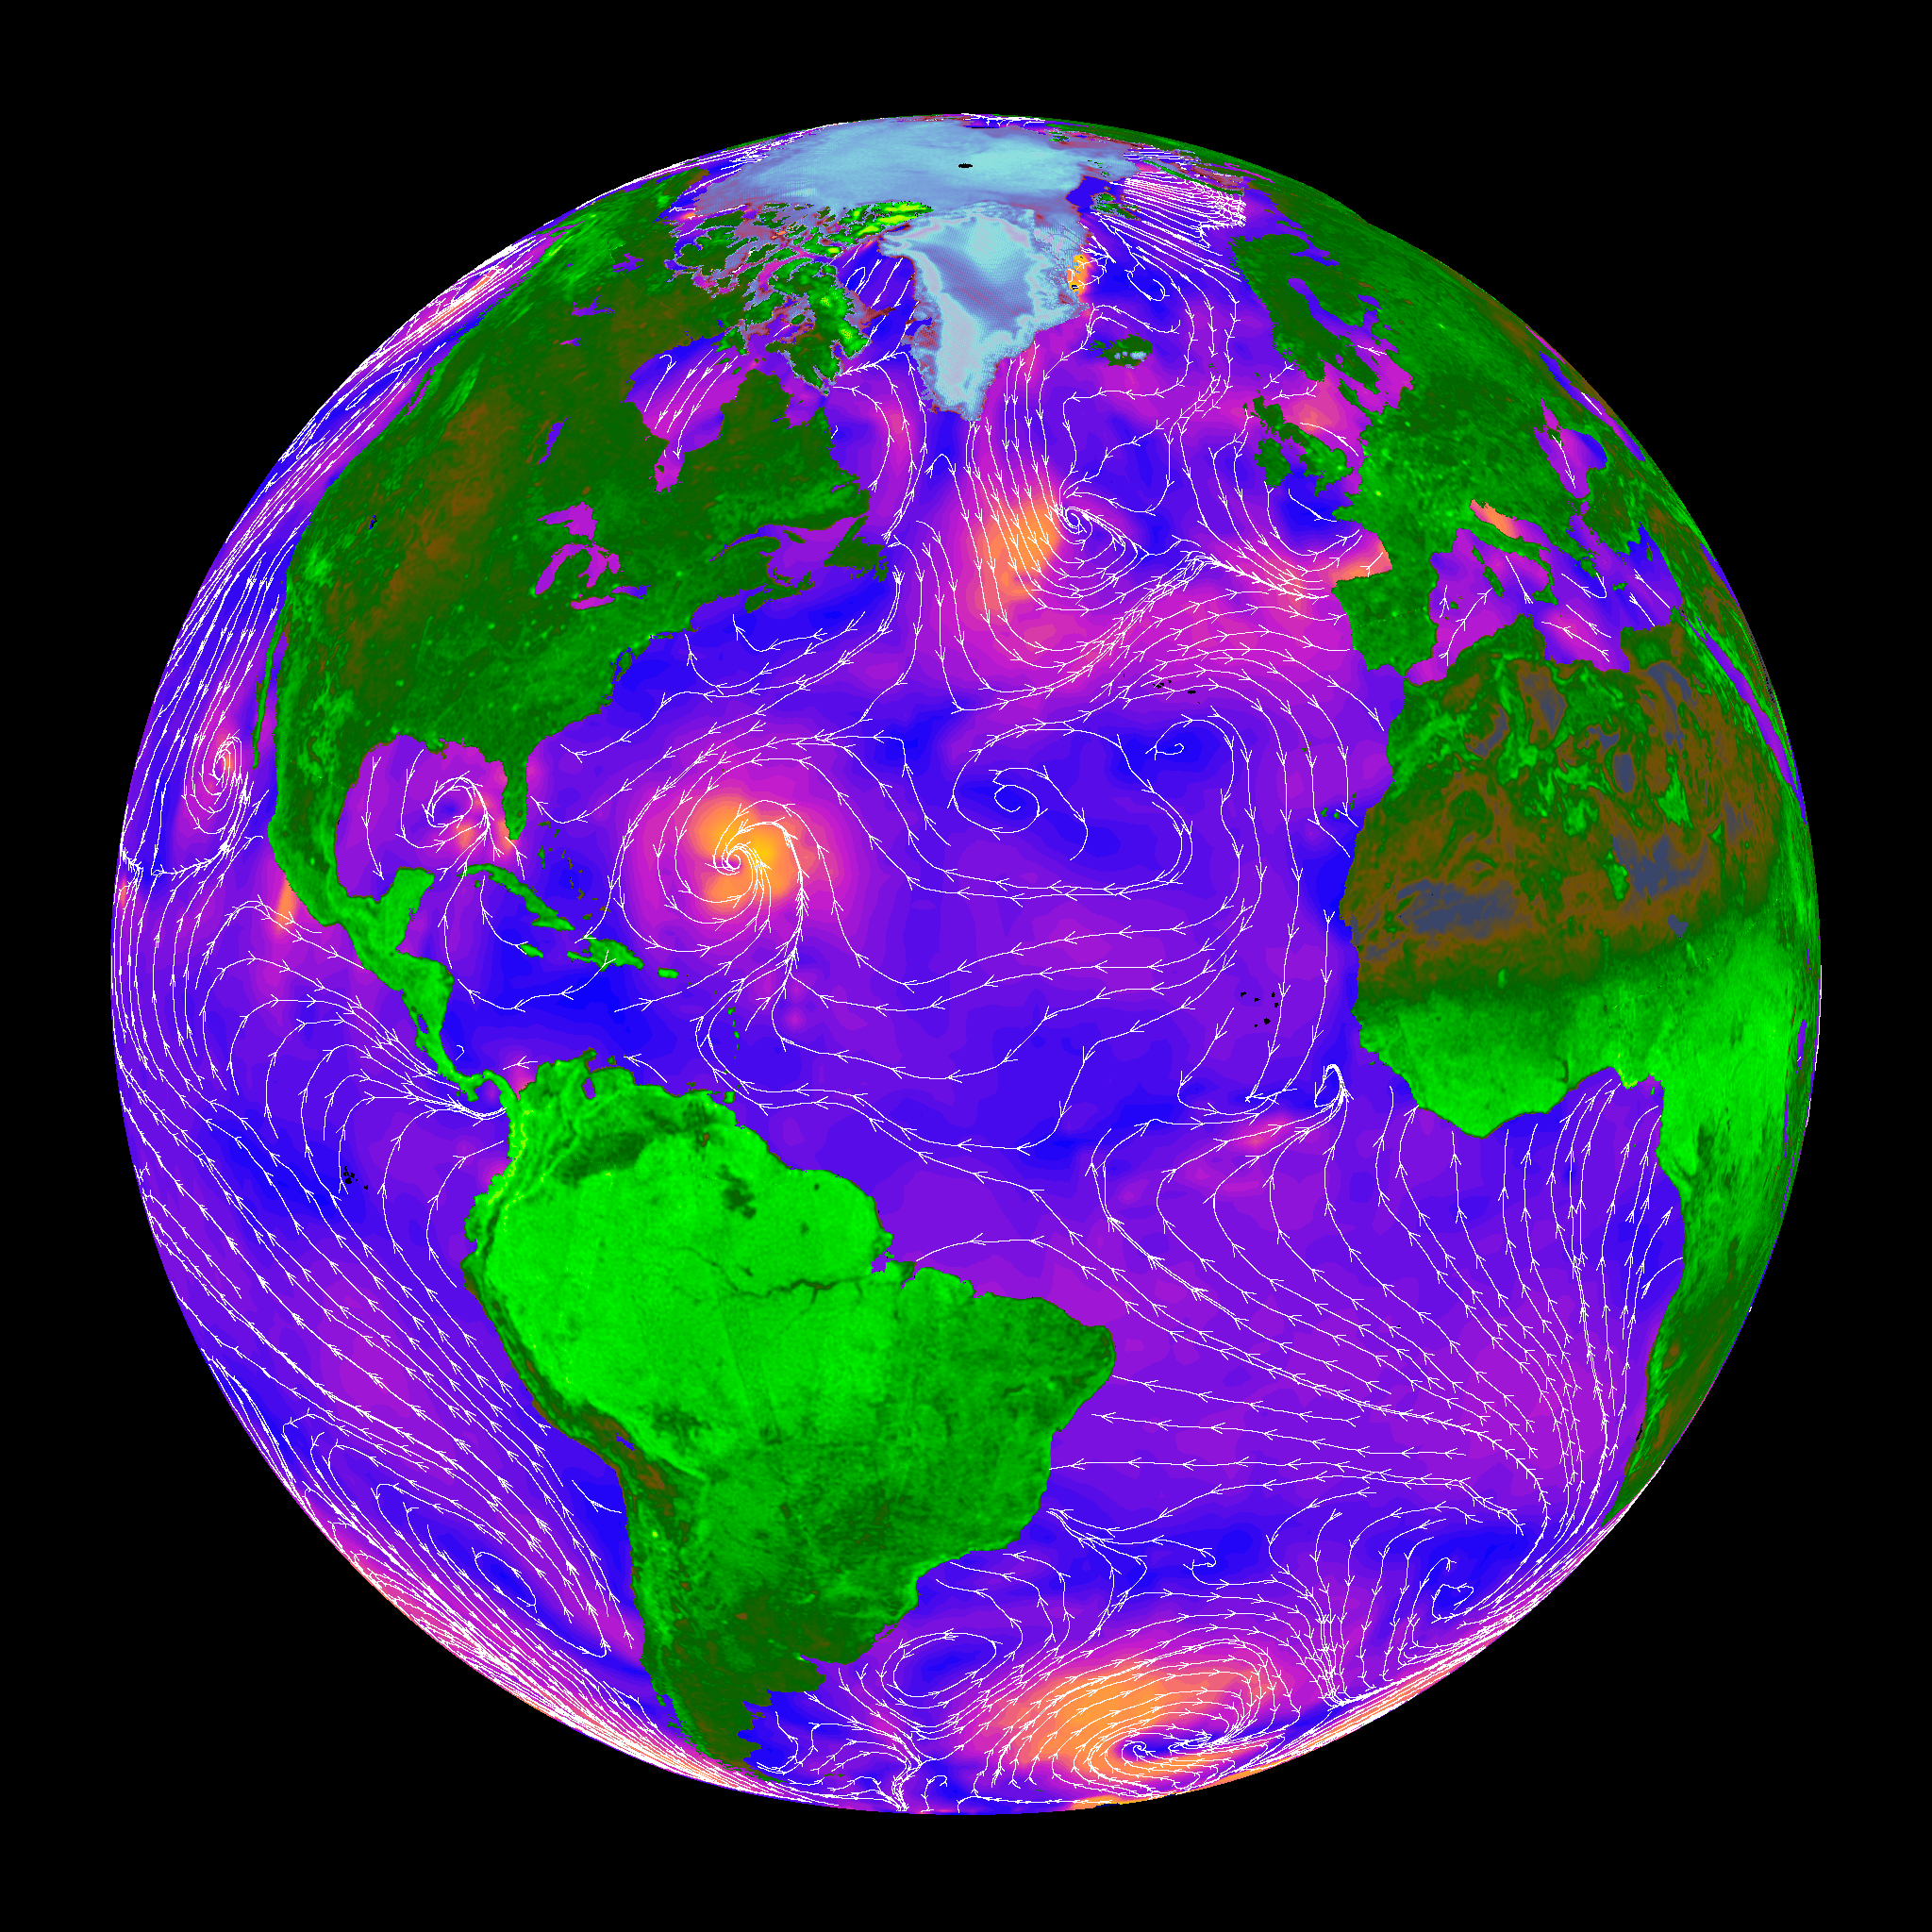

SeaWinds – Oceans, Land, Polar Regions

The SeaWinds scatterometer on the QuikScat satellite makes global radar measurements — day and night, in clear sky and through clouds. The radar data over the oceans provide scientists and weather forecasters with information on surface wind speed and direction. Scientists also use the radar measurements directly to learn about changes in vegetation and ice extent over land and polar regions.

This false-color image is based entirely on SeaWinds measurements obtained over oceans, land, and polar regions. Over the ocean, colors indicate wind speed with orange as the fastest wind speeds and blue as the slowest. White streamlines indicate the wind direction. The ocean winds in this image were measured by SeaWinds on September 20, 1999. The large storm in the Atlantic off the coast of Florida is Hurricane Gert. Tropical storm Harvey is evident as a high wind region in the Gulf of Mexico, while farther west in the Pacific is tropical storm Hilary. An extensive storm is also present in the South Atlantic Ocean near Antarctica.

The land image was made from four days of SeaWinds data with the aid of a resolution enhancement algorithm developed by Dr. David Long at Brigham Young University. The lightest green areas correspond to the highest radar backscatter. Note the bright Amazon and Congo rainforests compared to the dark Sahara desert. The Amazon River is visible as a dark line running horizontally though the bright South American rain forest. Cities appear as bright spots on the images, especially in the U.S. and Europe.

The image of Greenland and the north polar ice cap was generated from data acquired by SeaWinds on a single day. In the polar region portion of the image, white corresponds to the largest radar return, while purple is the lowest. The variations in color in Greenland and the polar ice cap reveal information about the ice and snow conditions present.

NASA’s Earth Science Enterprise is a long-term research and technology program designed to examine Earth’s land, oceans, atmosphere, ice and life as a total integrated system. JPL is a division of the California Institute of Technology, Pasadena, CA.

Credit: NASA/JPL